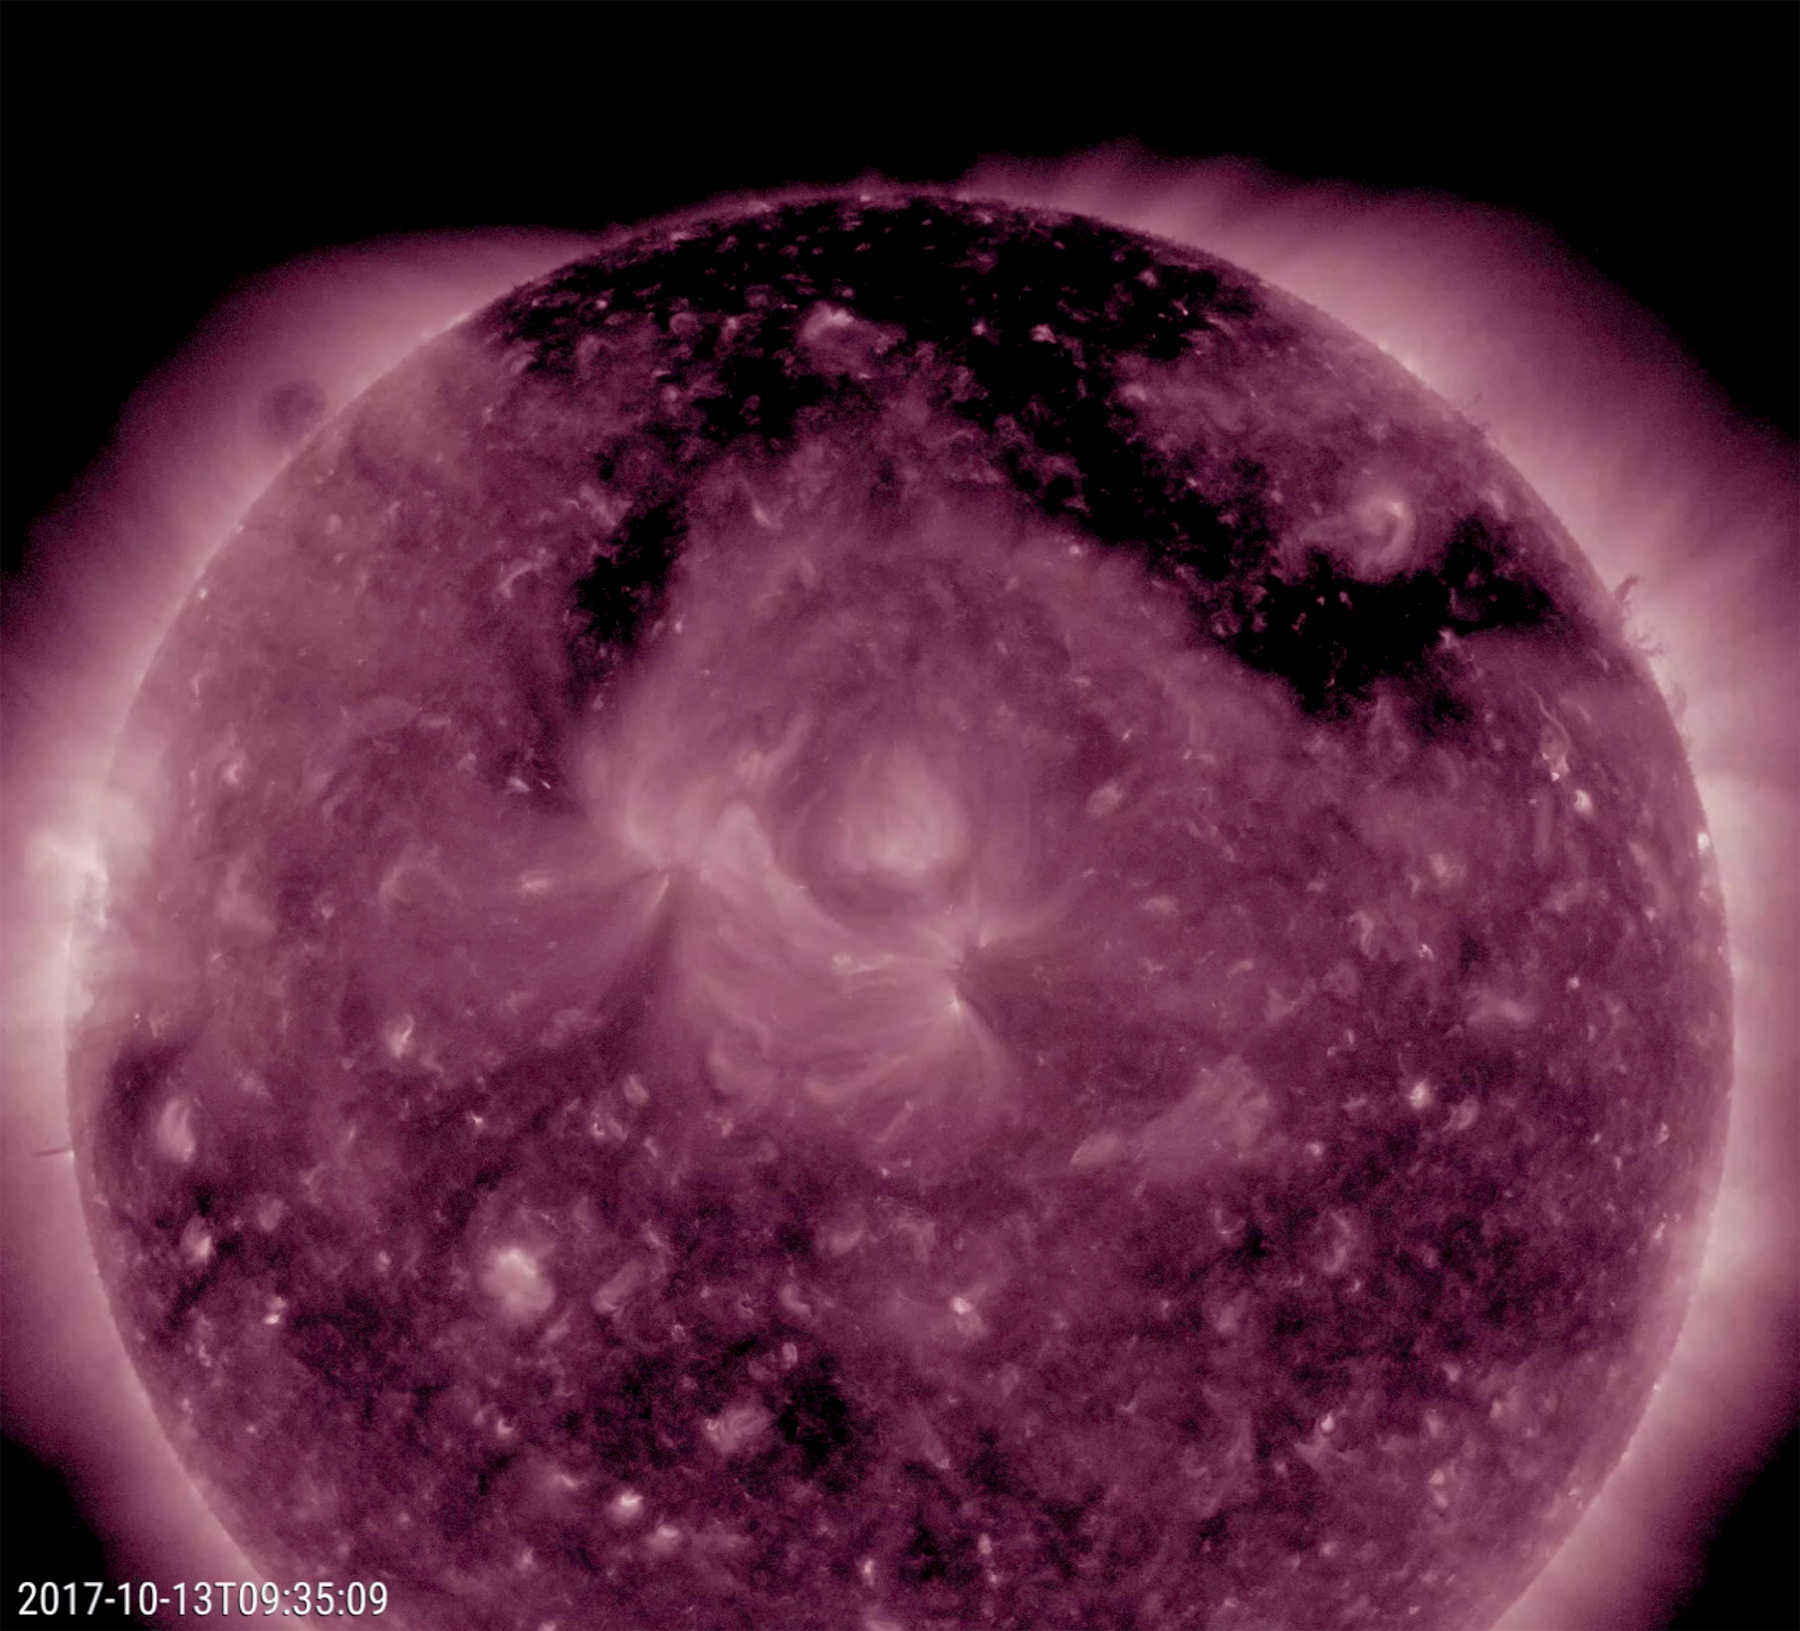

Sprawling Coronal Hole

A large coronal hole stands out as the most obvious feature on the sun this week (Oct. 12-13, 2017). The dark structure, shaped kind of like the Pi symbol, spreads across much of the top of the sun. Though one cannot tell from this image and video clip in false-color extreme ultraviolet light, it is spewing high-speed solar wind particles into space and has been doing this all week. It is likely that these charged particles have been interacting with Earth’s atmosphere and generating many aurora displays in regions near the poles the past several days.

Movies
PIA22047_Coronal_Hole_211_Oct_big.mp4
PIA22047_Coronal_Hole_211_Oct_sm.mp4

SDO is managed by NASA’s Goddard Space Flight Center, Greenbelt, Maryland, for NASA’s Science Mission Directorate, Washington. Its Atmosphere Imaging Assembly was built by the Lockheed Martin Solar Astrophysics Laboratory (LMSAL), Palo Alto, California.

Credit: NASA/GSFC/Solar Dynamics Observatory